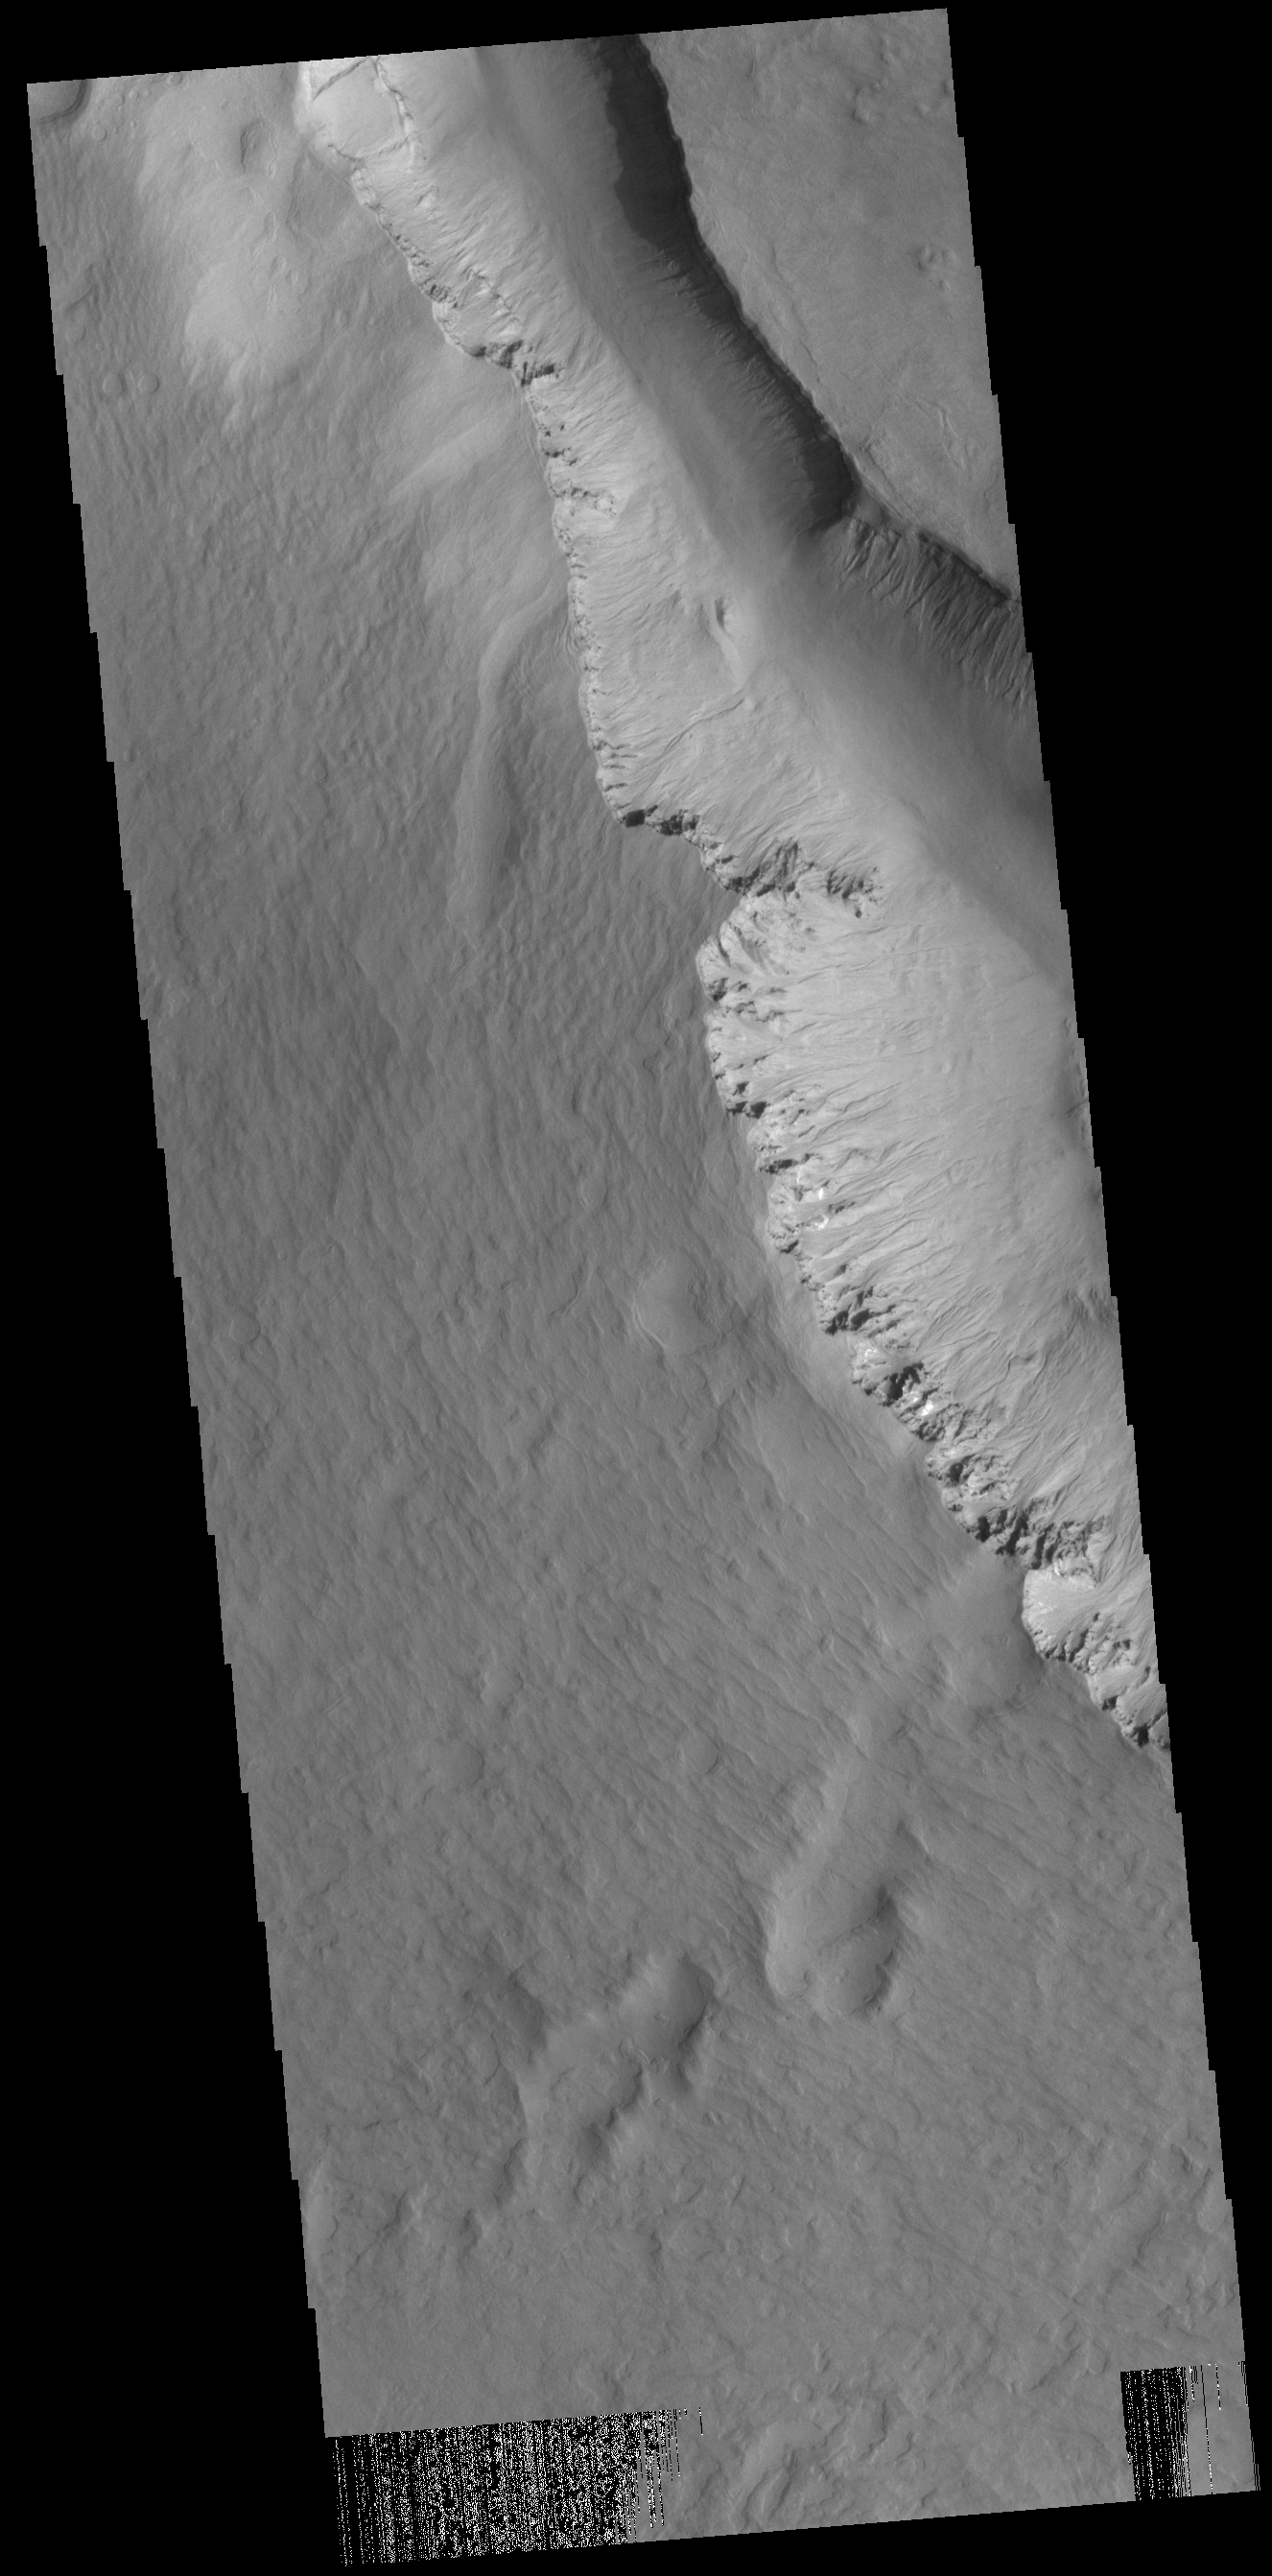

Asimov Crater

Located in Noachis Terra, Asimov Crater has an unusual crater floor morphology. At some point after the crater formed, the interior was filled by materials that reached almost to the top of the crater rim. At some later point, deep depressions formed along the inner crater rim. Channels dissect both sides of these depressions. The mechanism of both the filling of the crater and the formation of the depressions is not known. Two other nearby craters also have filled floors and interior depressions. This VIS image shows the southwestern section of the interior depression.

Credit: NASA/JPL-Caltech/ASU